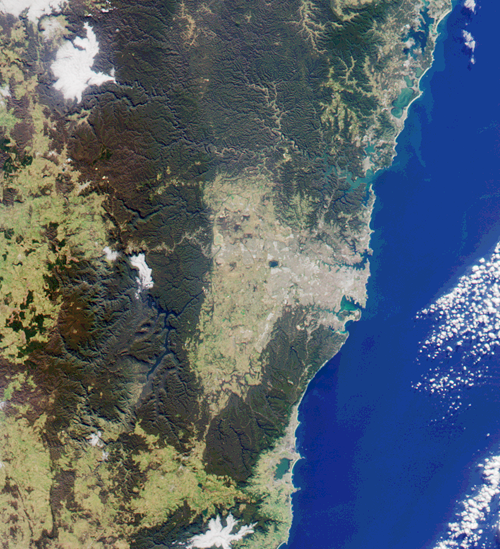

MISR Looks at Sydney and the Southeastern Australia Coast

This image from MISR’s nadir-looking camera was acquired on July 11, 2000 (Terra orbit 3009) and shows a 200-kilometer section of the eastern Australian coast, centered around the Sydney metropolitan area. This city is host to the 2000 Olympics Games, which open Friday, September 15. Sydney Harbour is the rugged-shaped inlet toward the northern side of the grey-colored central city area. Olympic Park, the main venue for the Games, is on a southern arm of the harbor, about 20 kilometers from the coast.

The areas to the north, west, and south of Sydney are characterized by rugged terrain and extensive forests. Just north of the city the Ku-ring-gai Chase and Brisbane Waters National Parks surround the Hawkesbury River estuary. Further north and separated from the ocean by narrow dunes are a series of lakes, the two largest in this image being Lake Macquarie (at the top) and Tuggerah Lake.

West of the metropolitan area, some 65 kilometers inland, are the Blue Mountains. The primary transport corridor for road and rail across the mountains is clearly visible, and just north of it is the steep-sided Grose River valley. In the southern part of the mountains is a series of long valleys filled by Lake Burragorang, a major source of Sydney’s water supply.

South of Sydney’s central area are Botany Bay, Bate Bay and Port Hacking, and the Royal National Park. Further south, the forested coastline gives way to the city of Wollongong, the adjacent steel-making complex at Port Kembla, and Lake Illawarra.

MISR was built and is managed by NASA’s Jet Propulsion Laboratory, Pasadena, CA, for NASA’s Office of Earth Science, Washington, DC. The Terra satellite is managed by NASA’s Goddard Space Flight Center, Greenbelt, MD. JPL is a division of the California Institute of Technology.

Credit: NASA/GSFC/JPL, MISR Team